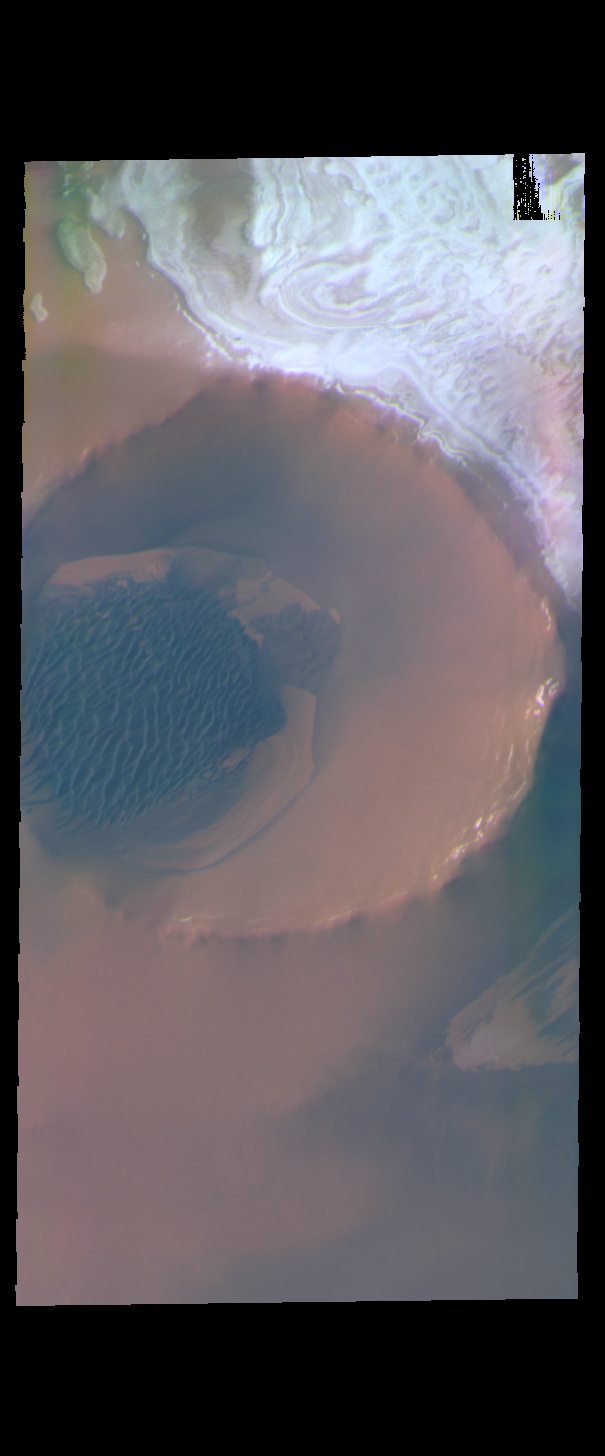

Inuvik Crater – False Color

Today’s false color image shows Inuvik Crater, located near the north polar cap.

The THEMIS VIS camera contains 5 filters. The data from different filters can be combined in multiple ways to create a false color image. These false color images may reveal subtle variations of the surface not easily identified in a single band image.

Credit: NASA/JPL-Caltech/ASU